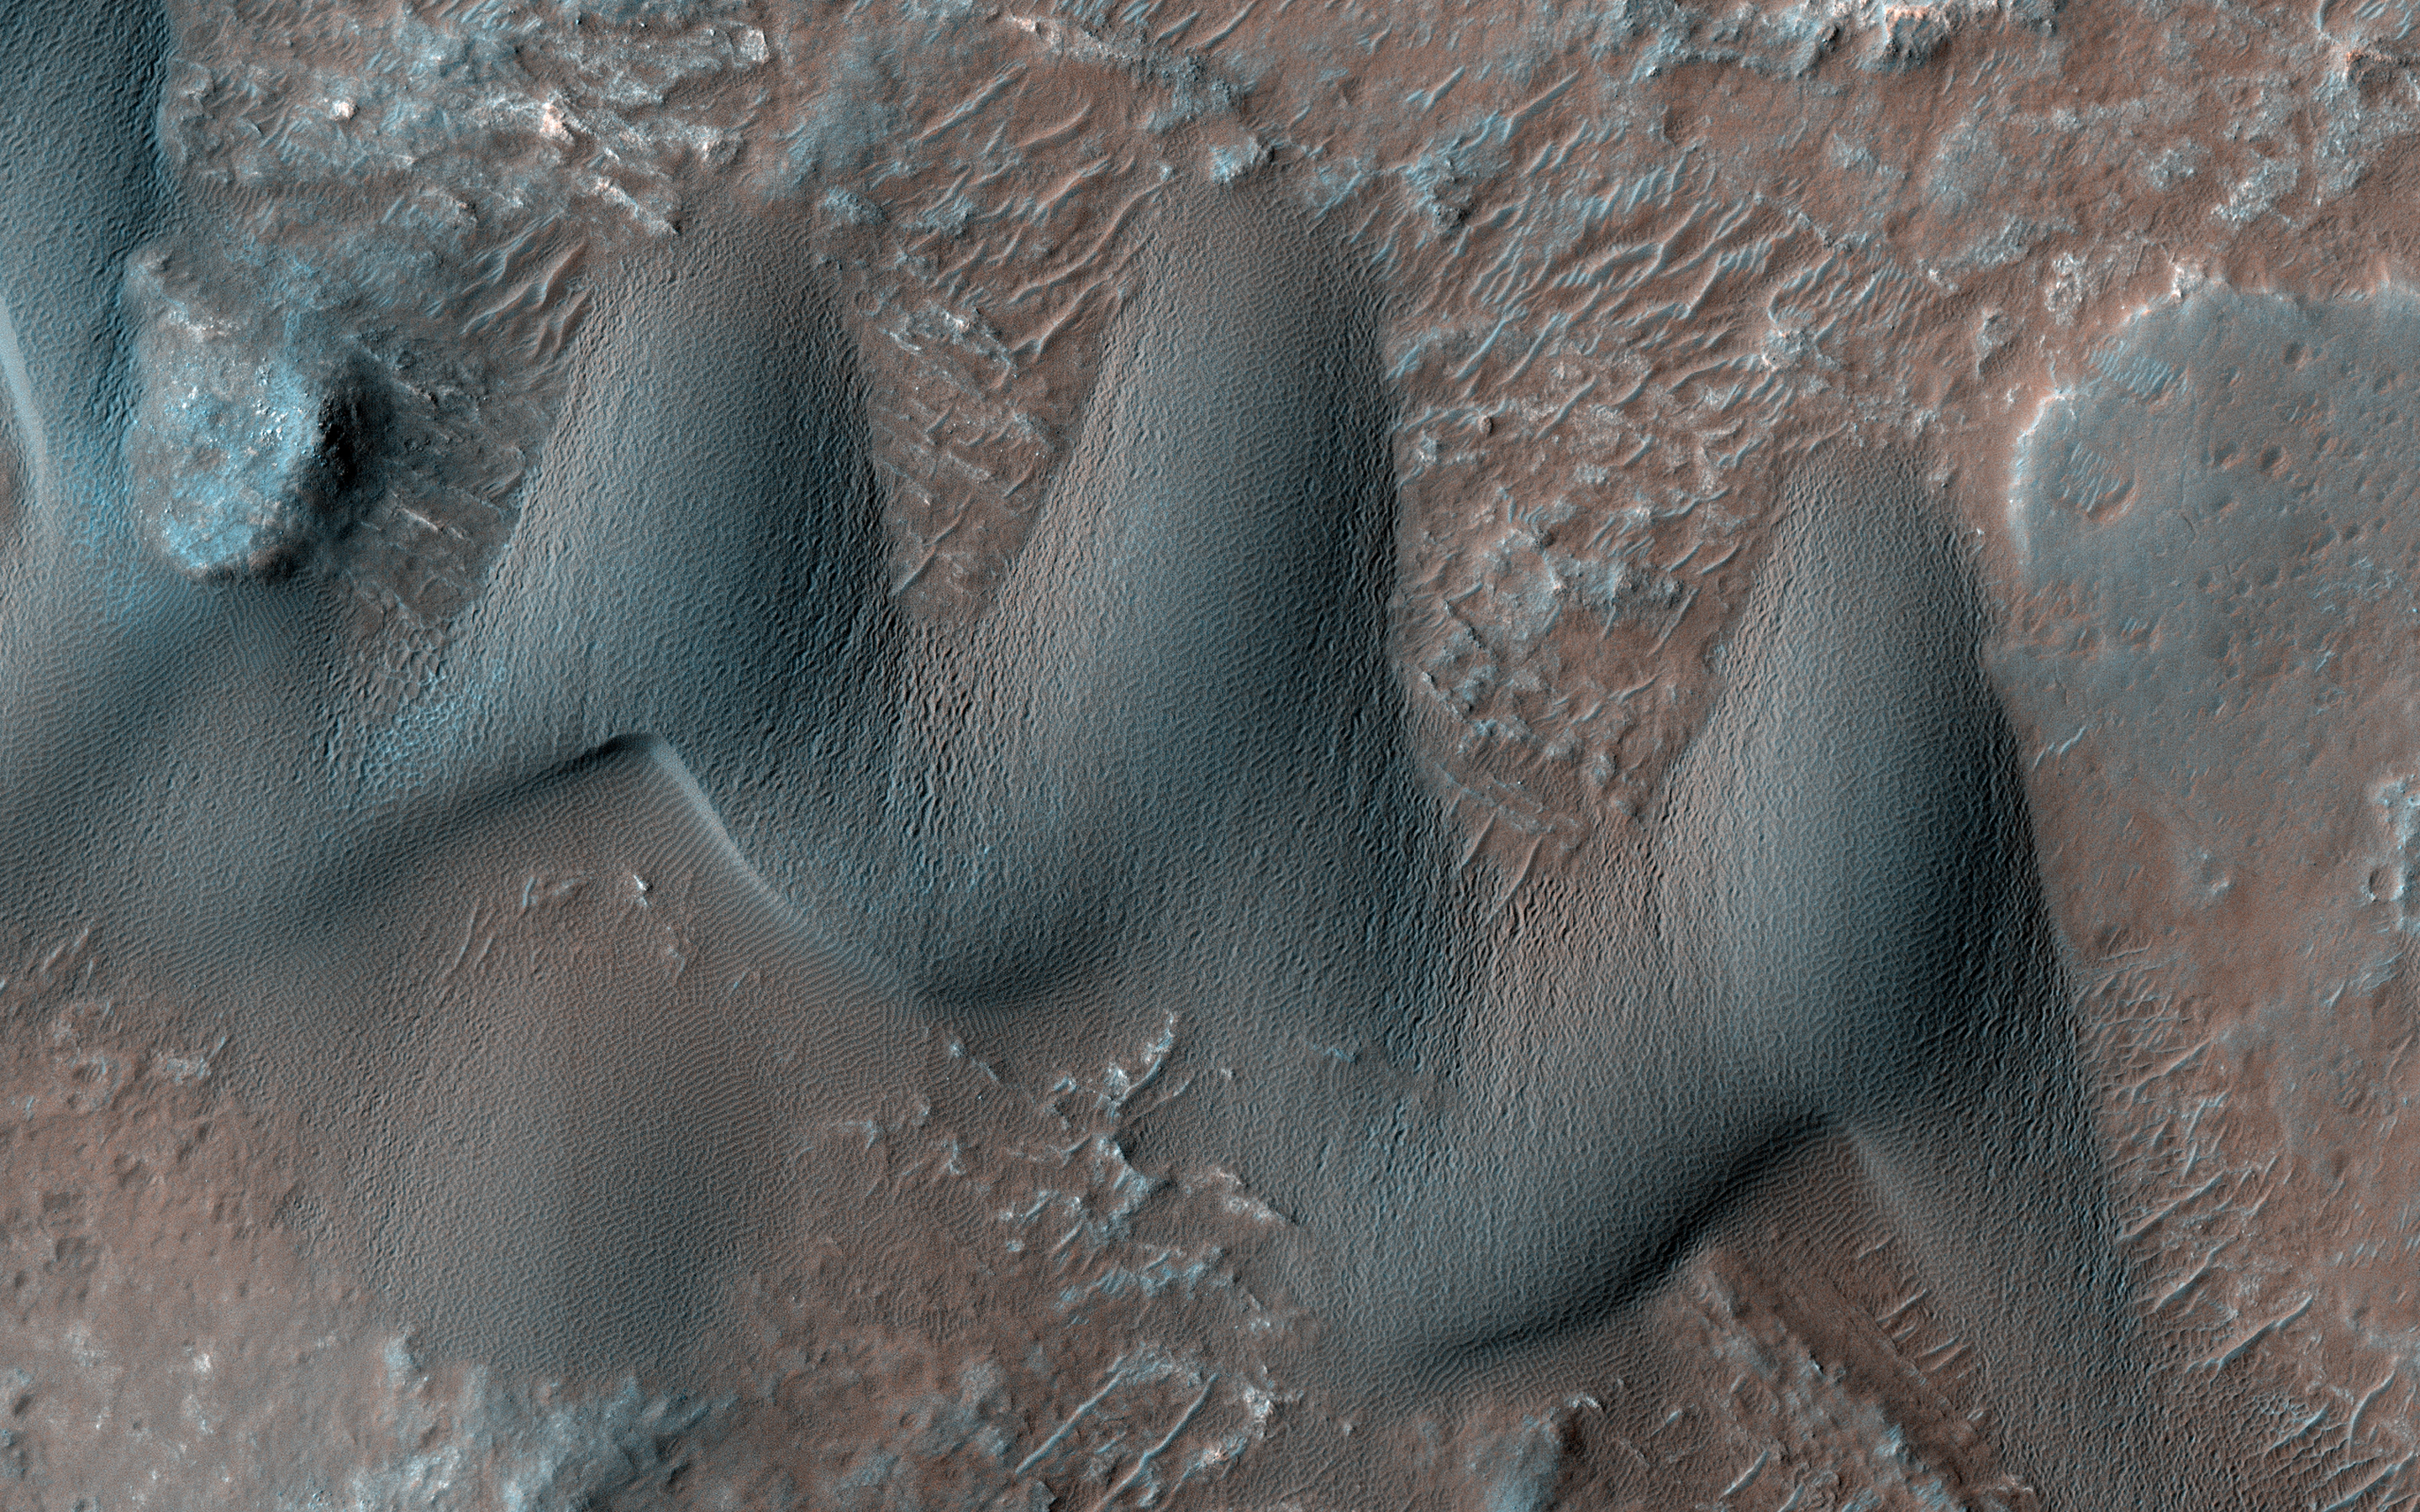

Where the Wind Blows

Sand dunes commonly form when particles that are being moved around by the wind find a natural barrier to accumulate and build a hill-like formation. Scientists study dunes because their shape and size can give us valuable information about the wind directions and speeds in current and past climates.

For instance, barchan dunes are crescent-shaped, and they form when the wind blows mainly from one direction (perpendicular to the crescent long edge). On the other hand, “star” dunes have three or more “arms,” and form in environments that that are affected by multiple wind directions. Our image shows an area on Mars with both star and barchan dunes next to each other. This implies that wind directions have changed with time, or that the surrounding landscape is creating complex wind patterns.

Scientists can study HiRISE images collected over time of the same dunes to observe whether they are moving or not, and if so, how fast. By observing multiple dune systems over many seasons, we can get a better picture of wind regimes on Mars and possibly how they have evolved with time.

The map is projected here at a scale of 25 centimeters (9.8 inches) per pixel. (The original image scale is 26.2 centimeters [10.3 inches] per pixel [with 1 x 1 binning]; objects on the order of 79 centimeters [31.1 inches] across are resolved.) North is up.

The University of Arizona, in Tucson, operates HiRISE, which was built by Ball Aerospace & Technologies Corp., in Boulder, Colorado. NASA’s Jet Propulsion Laboratory, a division of Caltech in Pasadena, California, manages the Mars Reconnaissance Orbiter Project for NASA’s Science Mission Directorate, Washington.

Credit: NASA/JPL-Caltech/University of Arizona